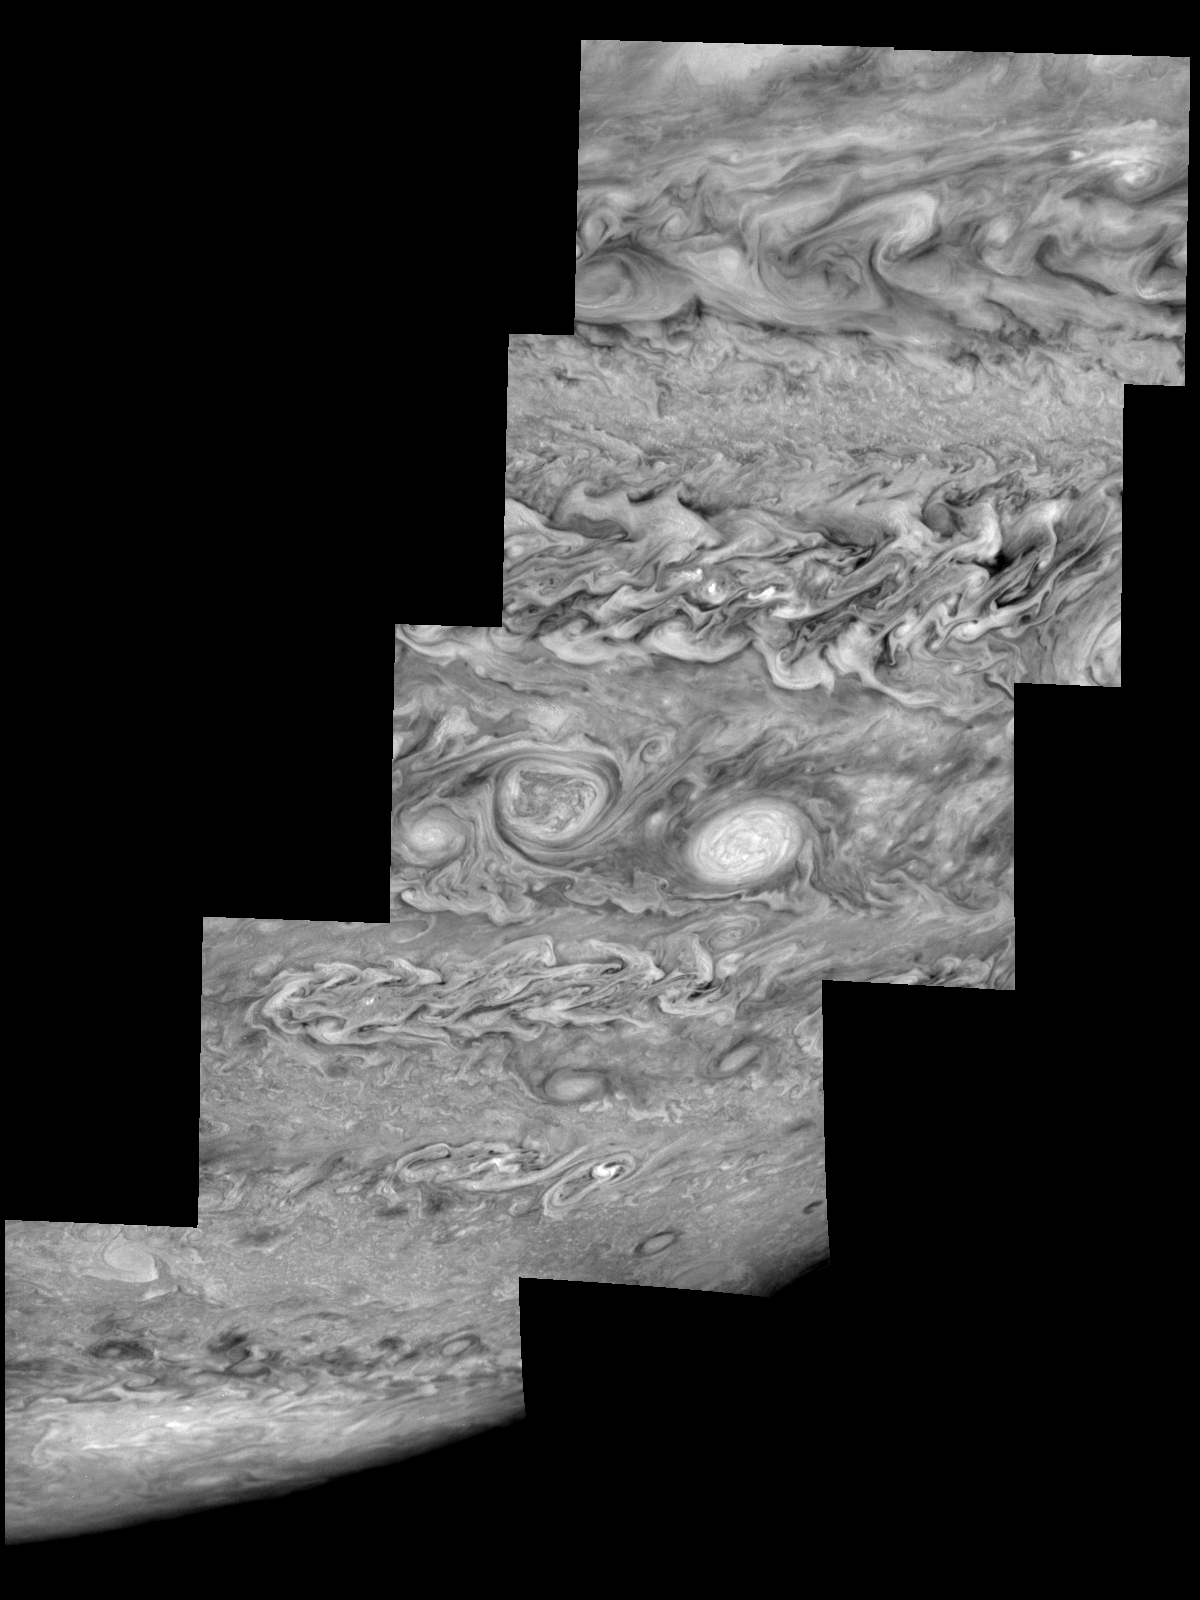

Jupiter’s Southern Hemisphere in the Near-Infrared (Time Set 1)

Mosaic of Jupiter’s southern hemisphere between -10 and -80 degrees (south) latitude. In time sequence one, the planetary limb is visible in near the bottom right part of the mosaic.

Jupiter’s atmospheric circulation is dominated by alternating eastward and westward jets from equatorial to polar latitudes. The direction and speed of these jets in part determine the brightness and texture of the clouds seen in this mosaic. Also visible are several other common Jovian cloud features, including two large vortices, bright spots, dark spots, interacting vortices, and turbulent chaotic systems. The north-south dimension of each of the two vortices in the center of the mosaic is about 3500 kilometers. The right oval is rotating counterclockwise, like other anticyclonic bright vortices in Jupiter’s atmosphere. The left vortex is a cyclonic (clockwise) vortex. The differences between them (their brightness, their symmetry, and their behavior) are clues to how Jupiter’s atmosphere works. The cloud features visible at 756 nanometers (near-infrared light) are at an atmospheric pressure level of about 1 bar.

North is at the top. The images are projected onto a sphere, with features being foreshortened towards the south and east. The smallest resolved features are tens of kilometers in size. These images were taken on May 7, 1997, at a range of 1.5 million kilometers by the Solid State Imaging system on NASA’s Galileo spacecraft.

The Jet Propulsion Laboratory, Pasadena, CA manages the mission for NASA’s Office of Space Science, Washington, DC.

Credit: NASA/JPL-Caltech